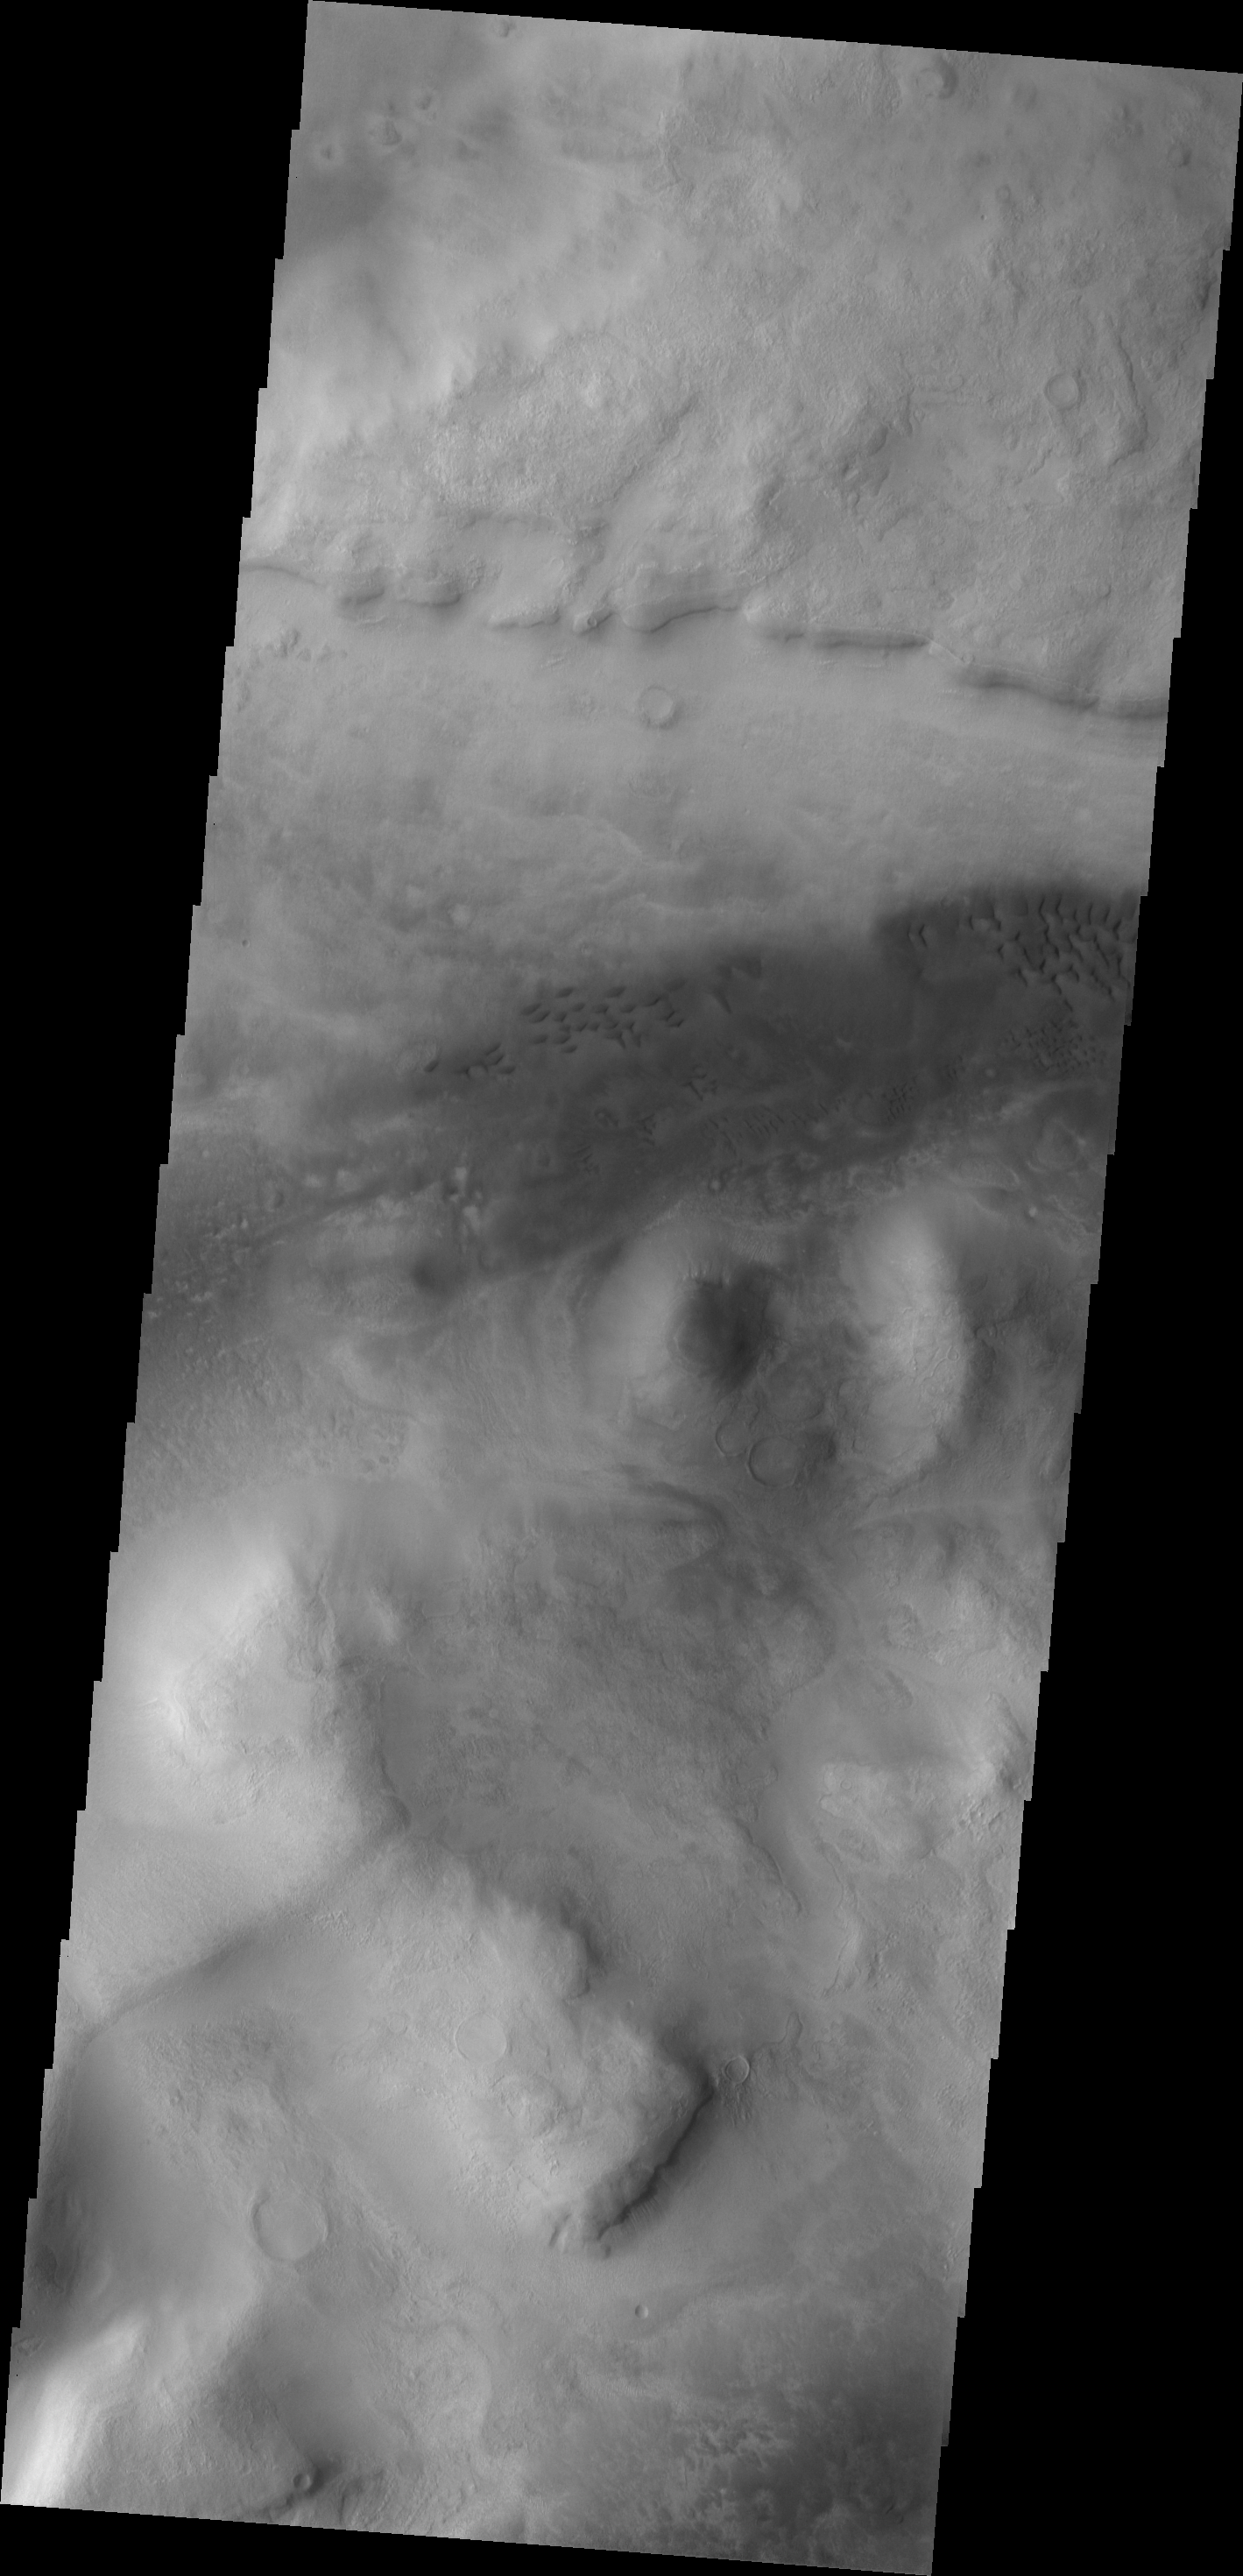

Dunes

These dark dunes are located west of Barabashov Crater on the northern margin of Tempe Terra.

Image information: VIS instrument. Latitude 50.3N, Longitude 289.5E. 19 meter/pixel resolution.

Please see the THEMIS Data Citation Note for details on crediting THEMIS images.

Note: this THEMIS visual image has not been radiometrically nor geometrically calibrated for this preliminary release. An empirical correction has been performed to remove instrumental effects. A linear shift has been applied in the cross-track and down-track direction to approximate spacecraft and planetary motion. Fully calibrated and geometrically projected images will be released through the Planetary Data System in accordance with Project policies at a later time.

NASA’s Jet Propulsion Laboratory manages the 2001 Mars Odyssey mission for NASA’s Office of Space Science, Washington, D.C. The Thermal Emission Imaging System (THEMIS) was developed by Arizona State University, Tempe, in collaboration with Raytheon Santa Barbara Remote Sensing. The THEMIS investigation is led by Dr. Philip Christensen at Arizona State University. Lockheed Martin Astronautics, Denver, is the prime contractor for the Odyssey project, and developed and built the orbiter. Mission operations are conducted jointly from Lockheed Martin and from JPL, a division of the California Institute of Technology in Pasadena.

Credit: NASA/JPL/ASU